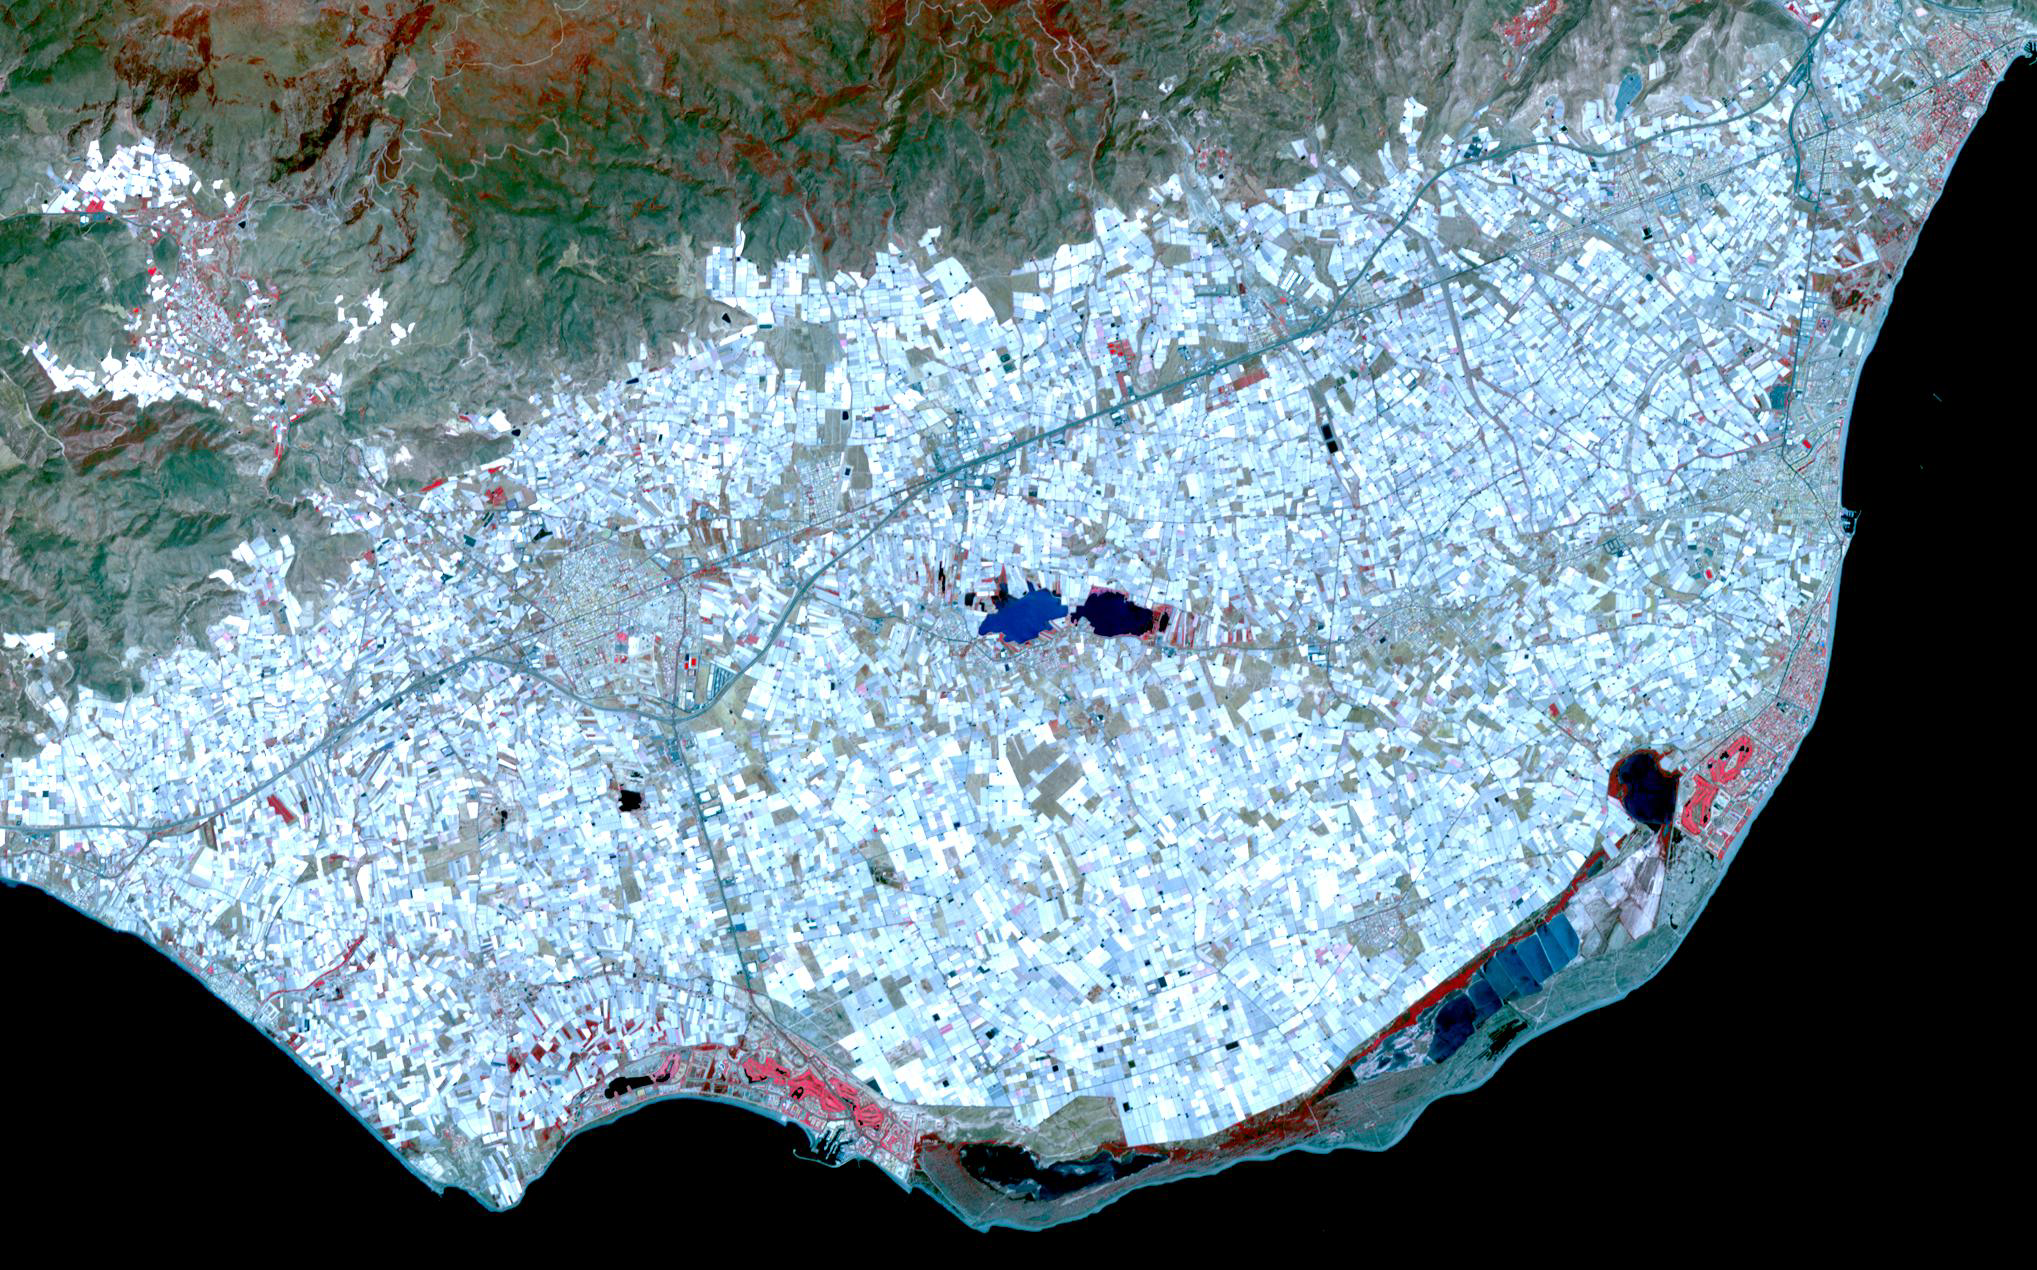

Almeria, Spain

Surrounding the town of El Ejido, Almeria Province, southern Spain is a sea of greenhouses, stretching for tens of kilometers. Millions of tons of vegetables are exported to other European countries and other parts of the world. Along the Mediterranean coast, tourism flourishes, fueling a booming real estate economy. The image covers an area of 19 x 30.5 km, was acquired July 20, 2008, and is located at 36.75 degrees north latitude, 2.75 degrees west longitude.

With its 14 spectral bands from the visible to the thermal infrared wavelength region and its high spatial resolution of 15 to 90 meters (about 50 to 300 feet), ASTER images Earth to map and monitor the changing surface of our planet. ASTER is one of five Earth-observing instruments launched Dec. 18, 1999, on Terra. The instrument was built by Japan’s Ministry of Economy, Trade and Industry. A joint U.S./Japan science team is responsible for validation and calibration of the instrument and data products.

The broad spectral coverage and high spectral resolution of ASTER provides scientists in numerous disciplines with critical information for surface mapping and monitoring of dynamic conditions and temporal change. Example applications are: monitoring glacial advances and retreats; monitoring potentially active volcanoes; identifying crop stress; determining cloud morphology and physical properties; wetlands evaluation; thermal pollution monitoring; coral reef degradation; surface temperature mapping of soils and geology; and measuring surface heat balance.

The U.S. science team is located at NASA’s Jet Propulsion Laboratory, Pasadena, Calif. The Terra mission is part of NASA’s Science Mission Directorate, Washington, D.C.

Credit: NASA/GSFC/METI/ERSDAC/JAROS, and U.S./Japan ASTER Science Team